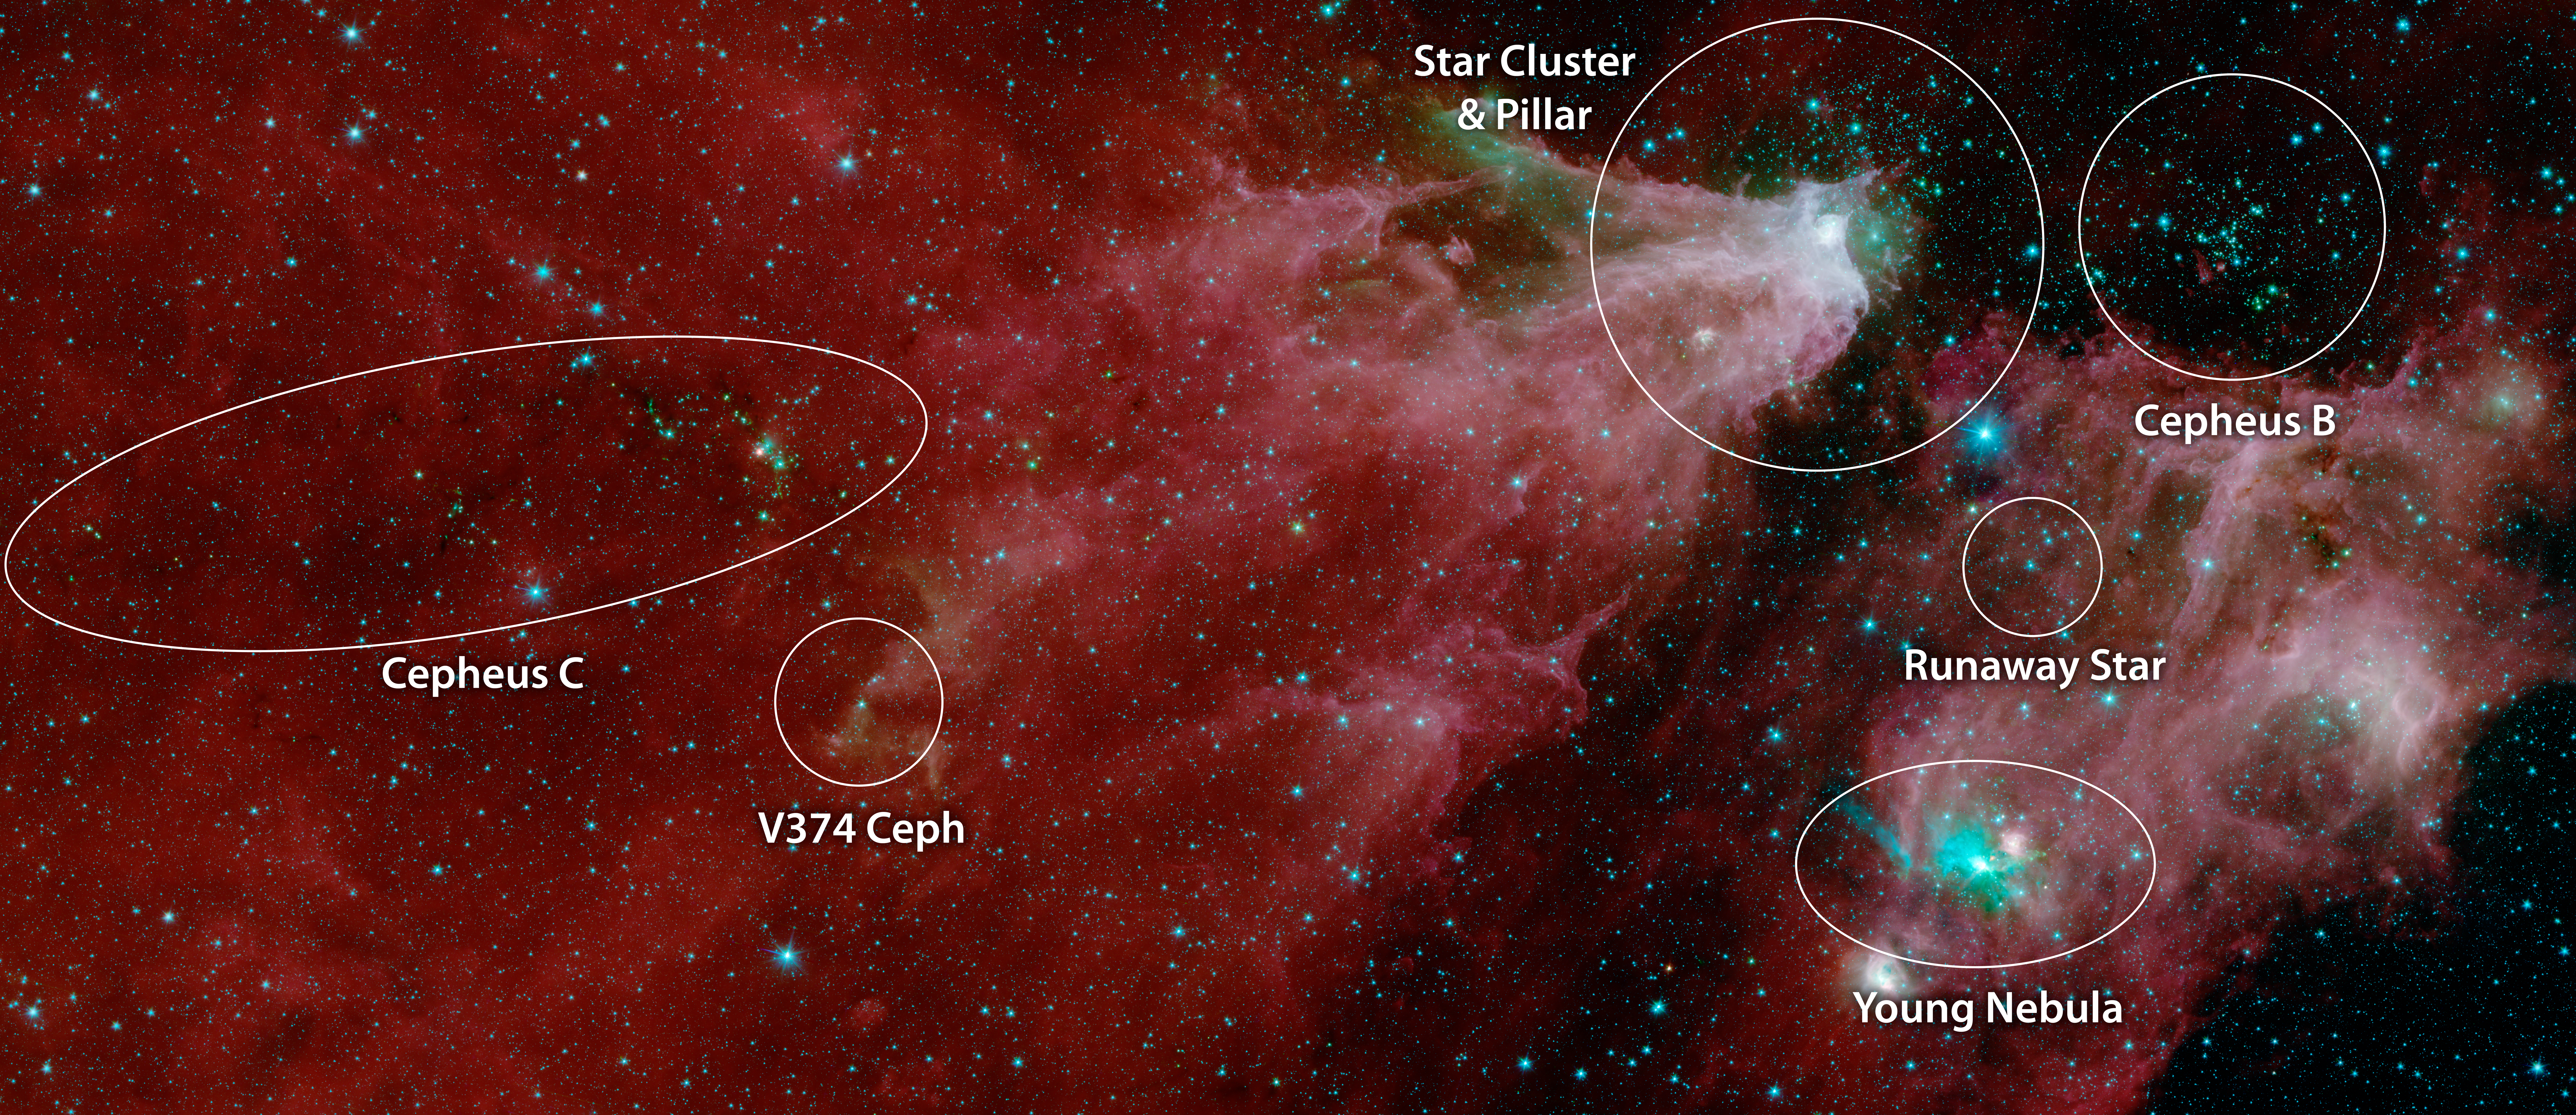

Cepheus C and Cepheus B (IRAC Annotated)

This image shows data from NASA's Spitzer Space Telescope, from the IRAC instrument, with colors corresponding to wavelengths of 3.6, 4.5, 5.8 and 8.0 m (shown as blue, green, orange and red).

The grand red delta filling most of the image is a far-away nebula, or a cloud of gas and dust. A second nebula is located in the lower right portion of the image.

Within the first nebula, on the left side of this image, a dark filament runs horizontally through the green cloud. A smattering of baby stars (the red and yellow dots) appear inside it. Known as Cepheus C, the area is a particularly dense concentration of gas and dust where infant stars form. This region is called Cepheus C because it lies in the constellation Cepheus, which can be found near the constellation Cassiopeia. Cepheus-C is about 6 light years long, and lies about 40 light-years from the bright spot at the tip of the nebula.

Two features identified in the annotated image are visible only in the multi-instrument version of the image. The first is V374 Ceph in the larger nebula. The second is the "runaway star" in the smaller nebula.

A second star cluster is located just above the second large nebula on the right side of the image. Known as Cepheus B, the cluster sits within a few thousand light-years of our Sun. A study of this region using Spitzer found that the dramatic collection is about 4 million to 5 million years old ?? slightly older than those in Cepheus C.

Also found in the second nebula is a small cluster of newborn stars that illuminates the dense cloud of gas and dust where they formed. It appears as a bright teal splash.

In 2017 and 2016, high school students and teachers contributed to our understanding of the Cepheus C star-forming region. As part of NITARP (NASA/IPAC Teacher Archive Research Program), the students and teachers combed through Spitzer data to identify the presence of young stellar objects. Over two years, the students and teachers identified more than 100 such objects that hadn't been identified in previous studies. Astronomer Luisa Rebull of IPAC at Caltech guided the students and teachers. Educators interested in participating in NITARP should visit the program website.

The Jet Propulsion Laboratory in Pasadena, California, manages the Spitzer Space Telescope mission for NASA's Science Mission Directorate in Washington. Science operations are conducted at the Spitzer Science Center at Caltech in Pasadena. Space operations are based at Lockheed Martin Space Systems in Littleton, Colorado. Data are archived at the Infrared Science Archive housed at IPAC at Caltech. Caltech manages JPL for NASA.

Credit: NASA/JPL-Caltech